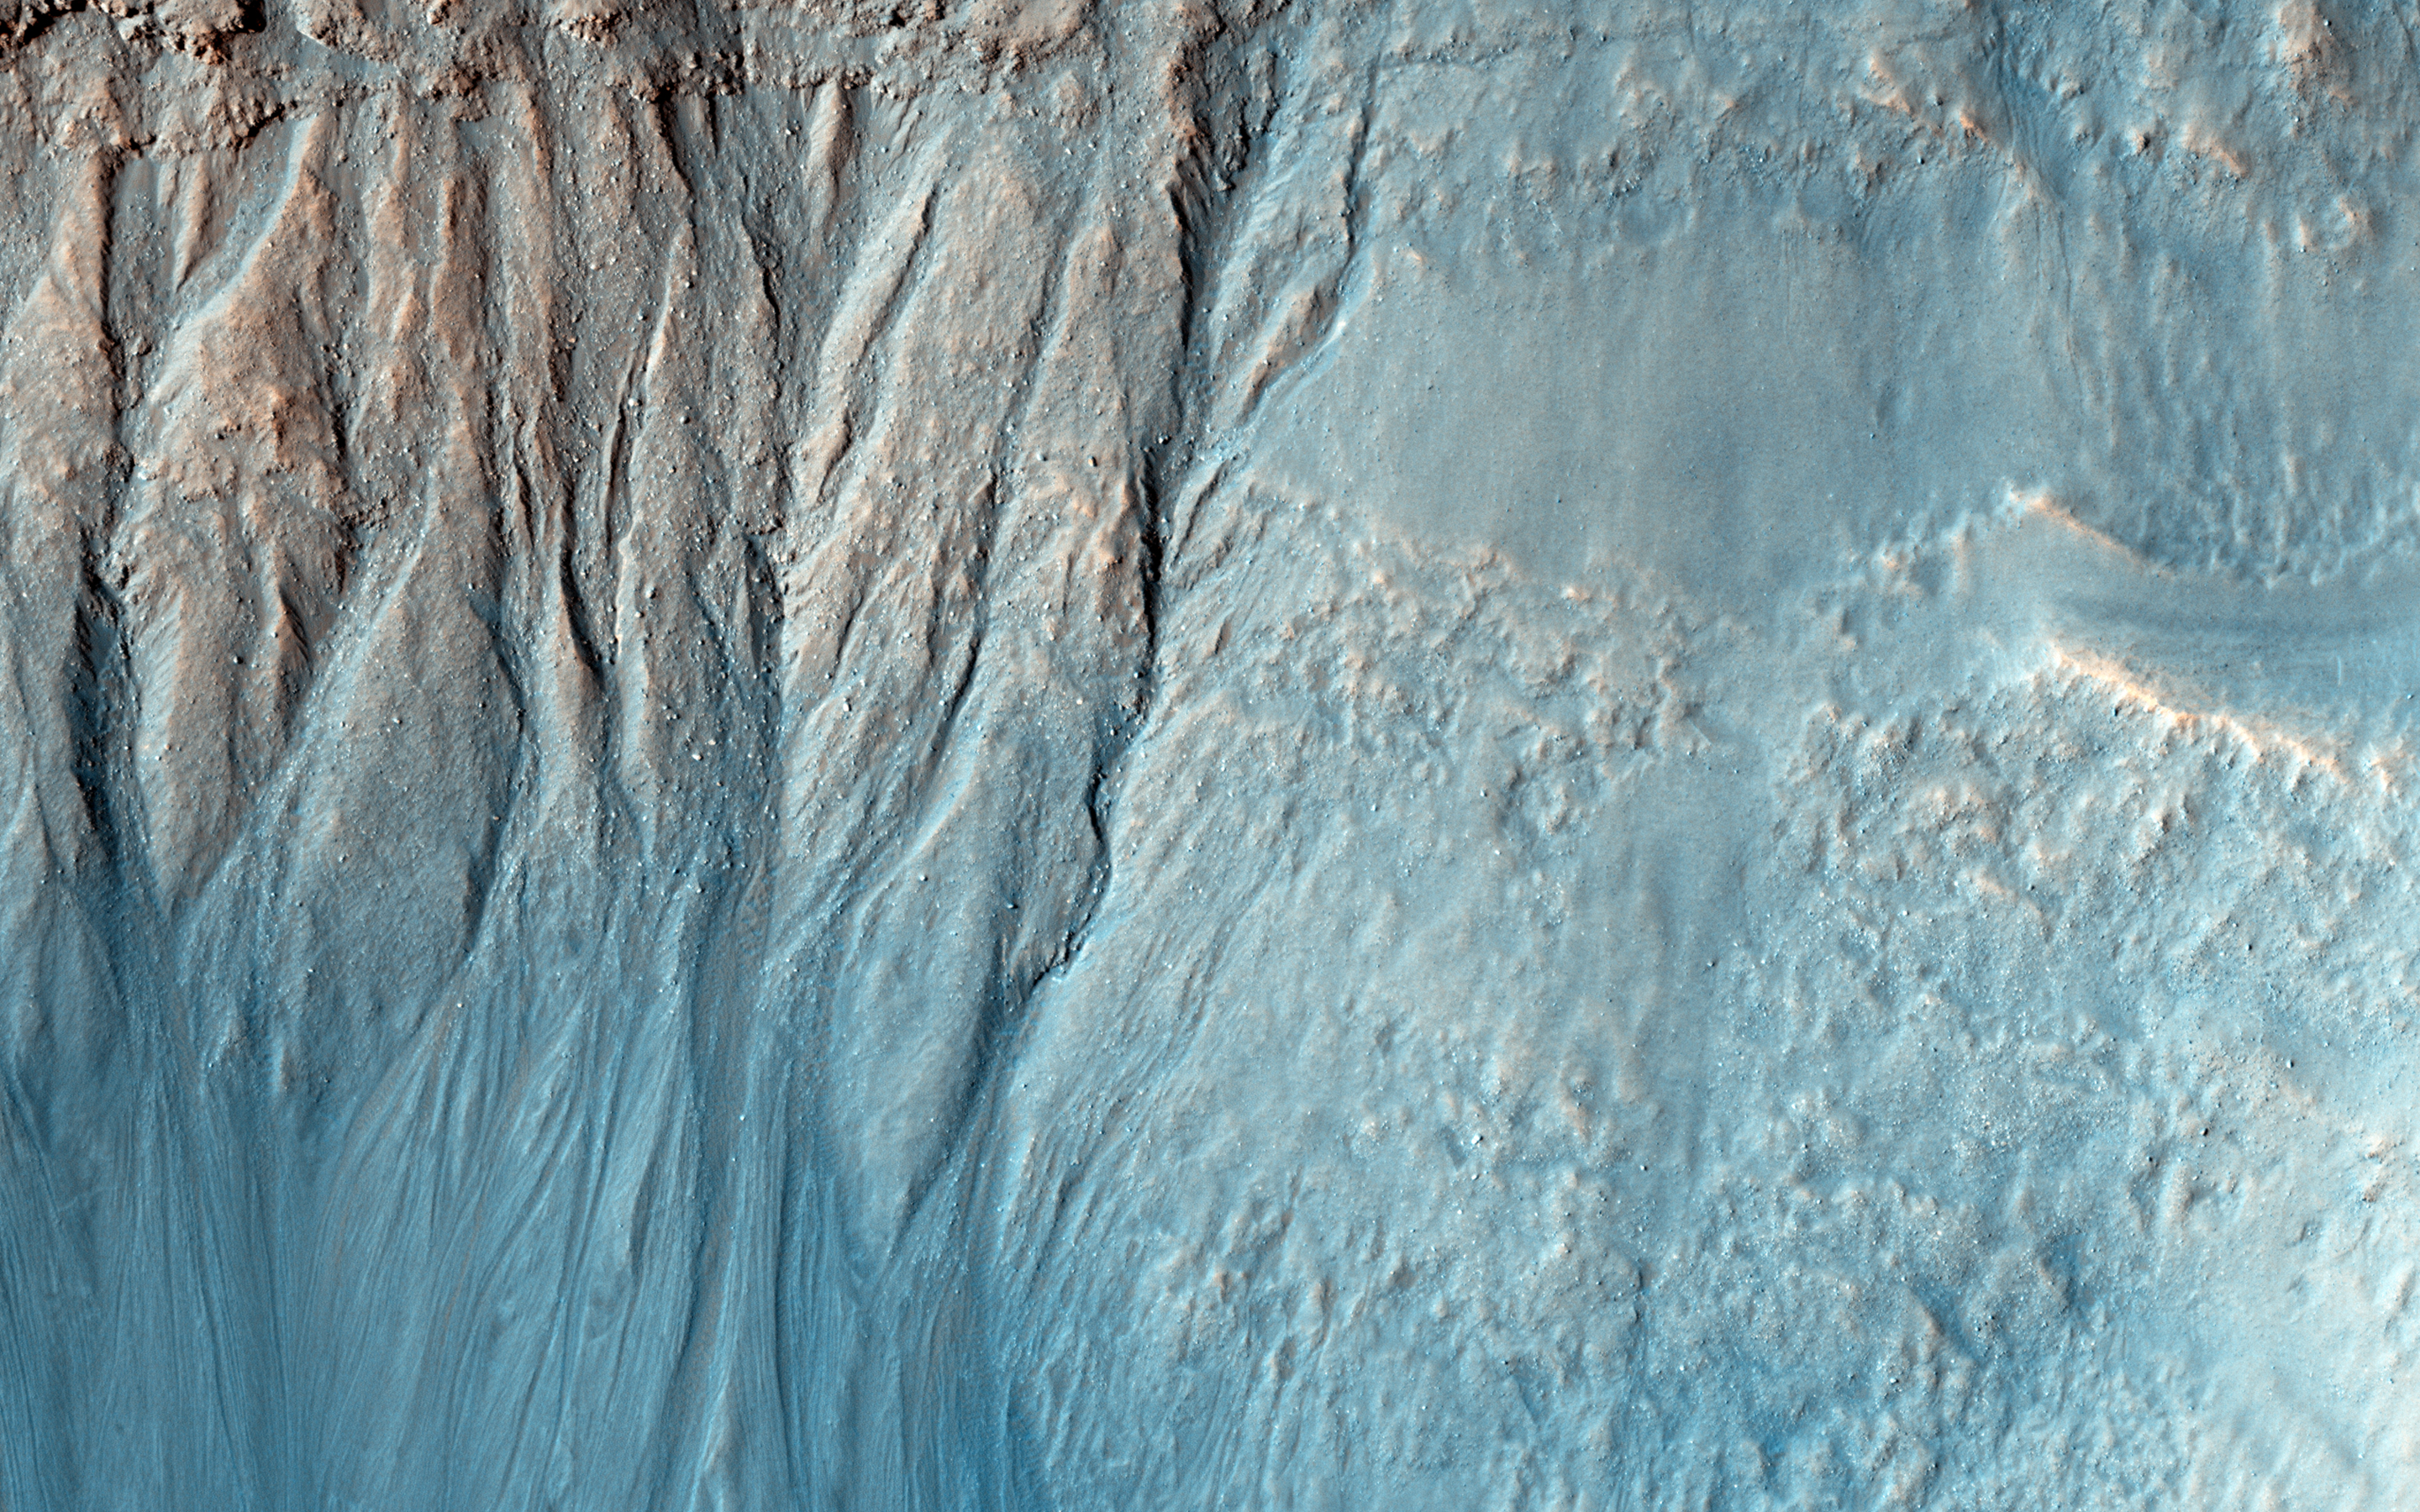

Gullies and Layers in a Crater Near Mariner Crater

Gullies are commonly found in the southern mid-latitudes of Mars. In this image they start near top of a long ridge, and descend into an impact crater that lies at the bottom of the ridge, moving through a rocky layer along the way. Below the layer, the surface is dark and blue in HiRISE enhanced color, suggesting that it is easily erodible sand coating the crater wall.

The topography here is also interesting. There are two main features, an impact crater and a long trough called a graben, formed when the surface drops down between two faults. The eastern side of the crater is clearly cut by faulting, distorting the circular shape. On the north side, the crater rim is below the top of the graben fault. The crater could have dropped into the trough as it formed, but it is also possible that the trough partially formed before the crater and continued to widen later.

The University of Arizona, Tucson, operates HiRISE, which was built by Ball Aerospace & Technologies Corp., Boulder, Colo. NASA’s Jet Propulsion Laboratory, a division of the California Institute of Technology in Pasadena, manages the Mars Reconnaissance Orbiter Project for NASA’s Science Mission Directorate, Washington.

Credit: NASA/JPL-Caltech/University of Arizona